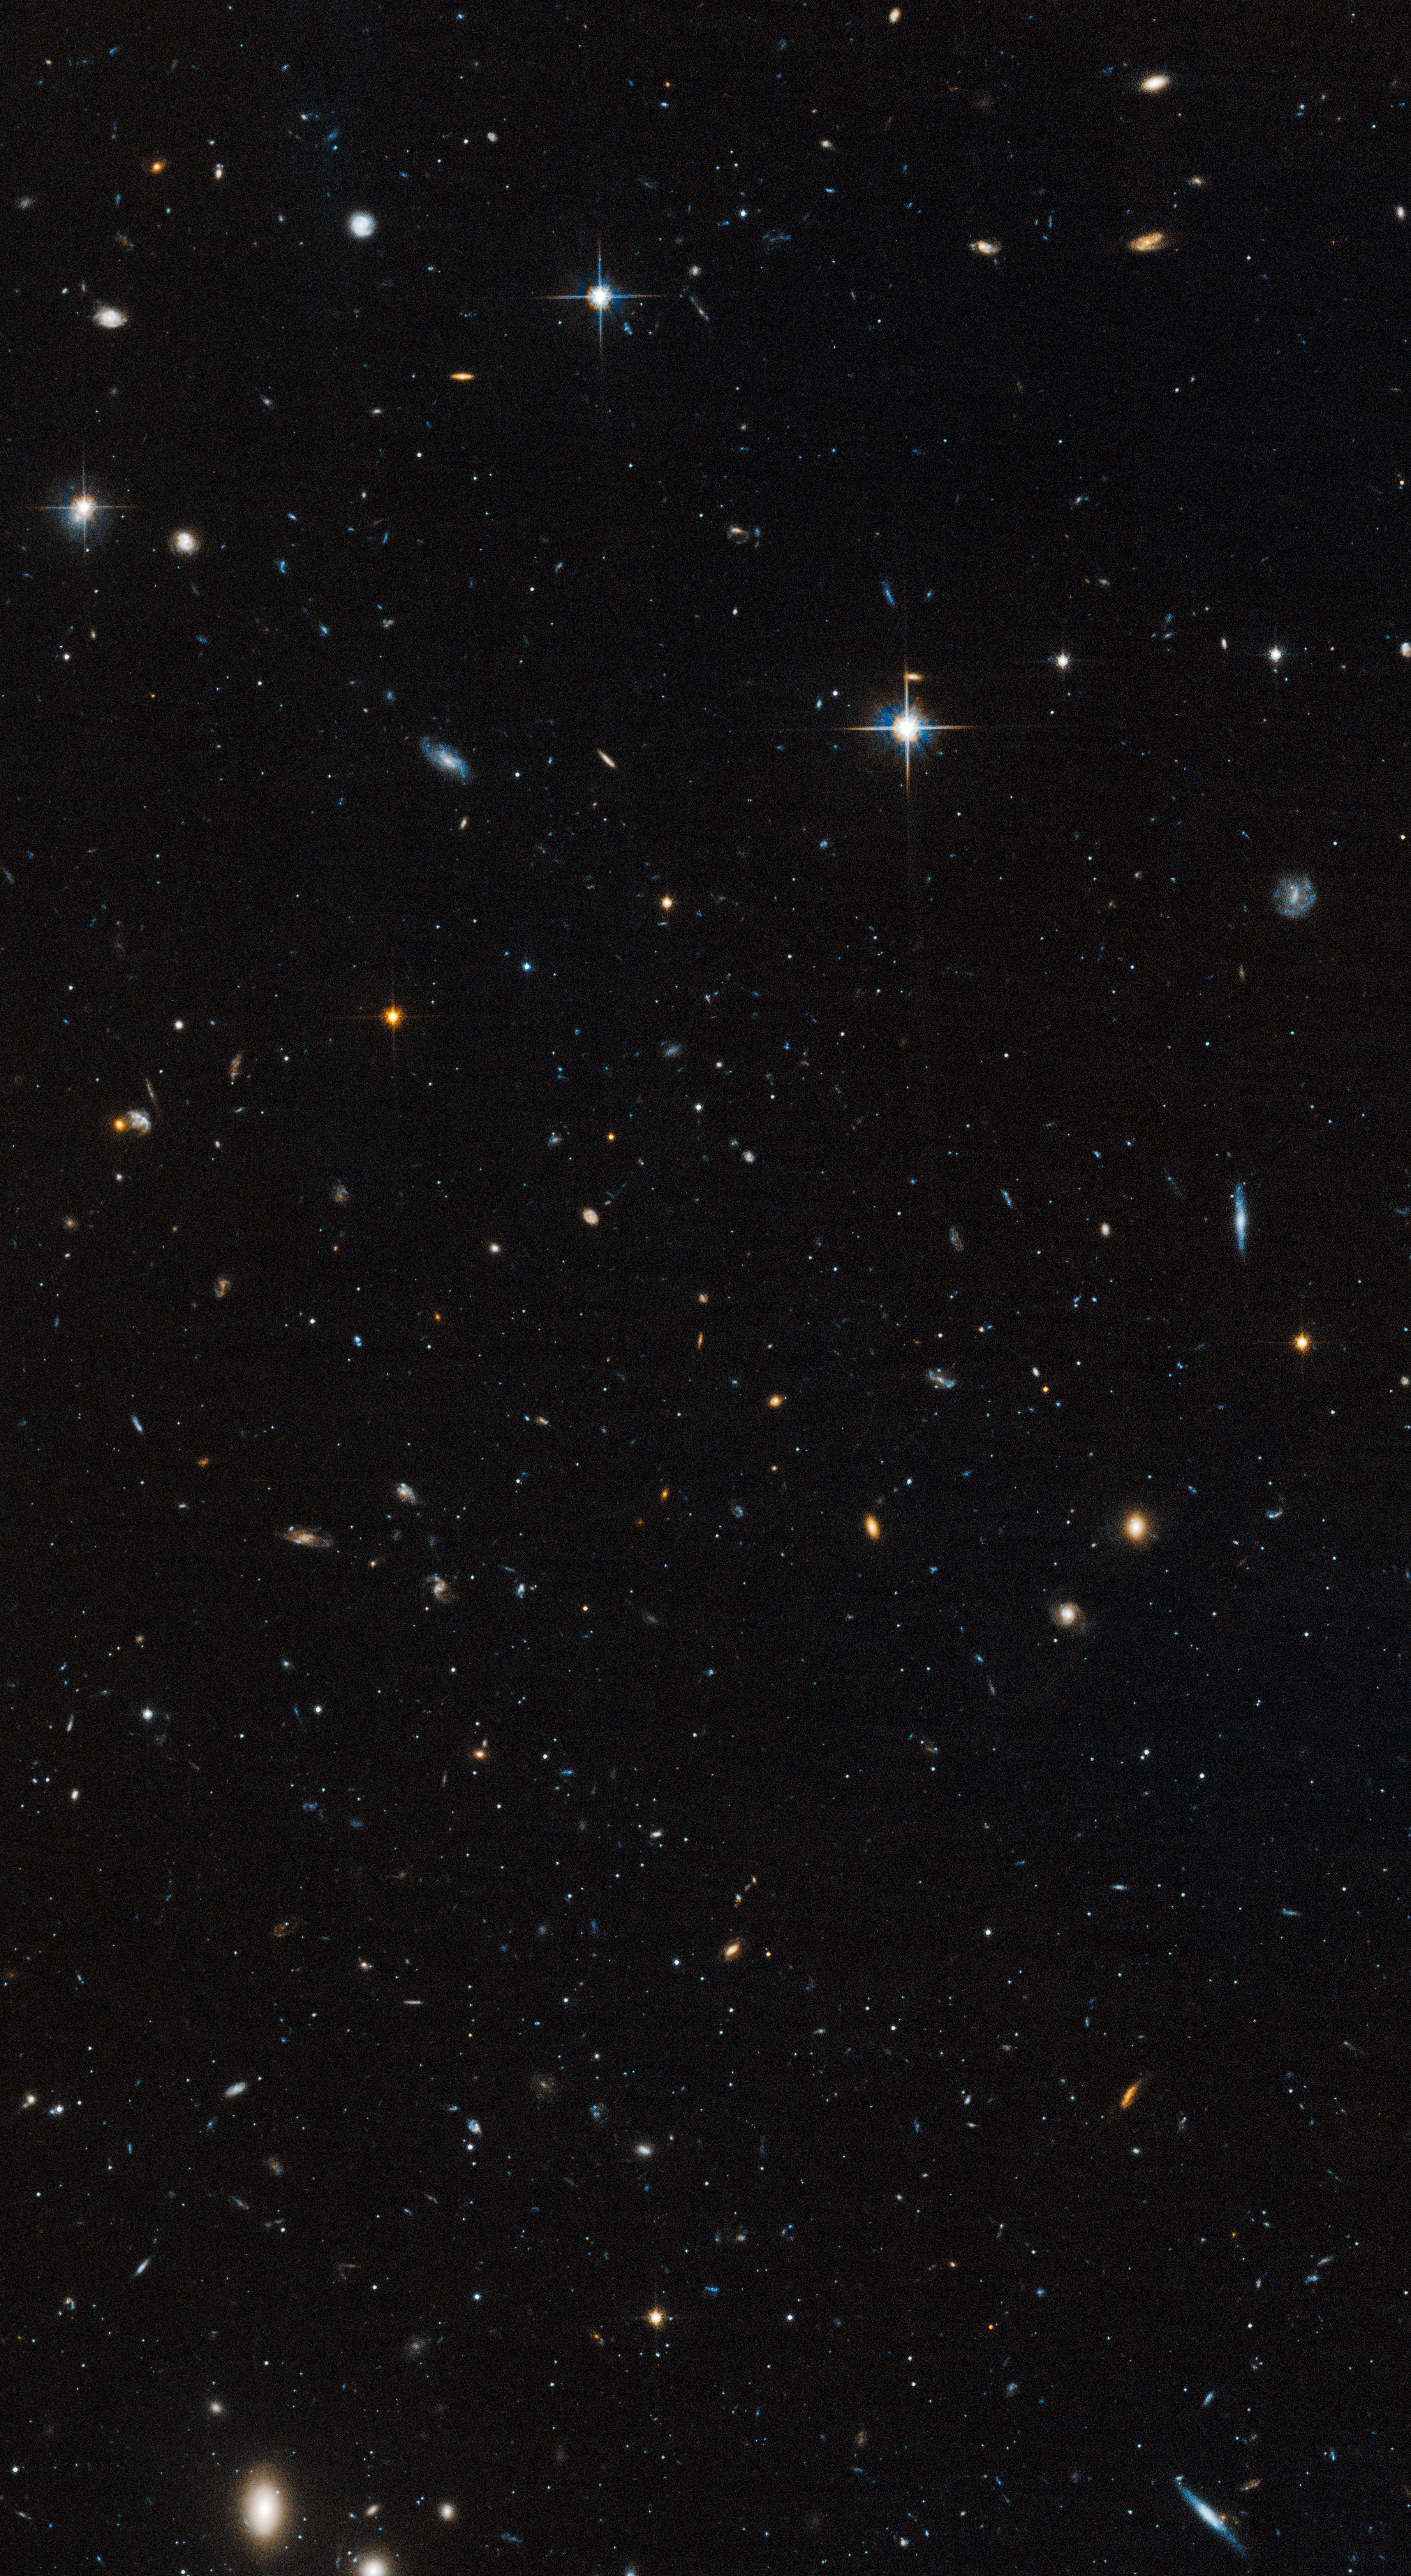

Leo IV HST/ACS

Object Name: Leo IV
Object Description: Ultra-Faint Dwarf Galaxy
Instrument: HST/ACS/WFC
Filters: F606W (V) and F814W (I)
Exposure Time: 11.4 hours

This image is a composite of separate exposures acquired by the ACS instrument. Several filters were used to sample various wavelengths. The color results from assigning different hues (colors) to each monochromatic (grayscale) image associated with an individual filter. In this case, the assigned colors are: Blue: F606W (V) Orange: F814W (I)

Credit: NASA, ESA, and T. Brown (STScI)